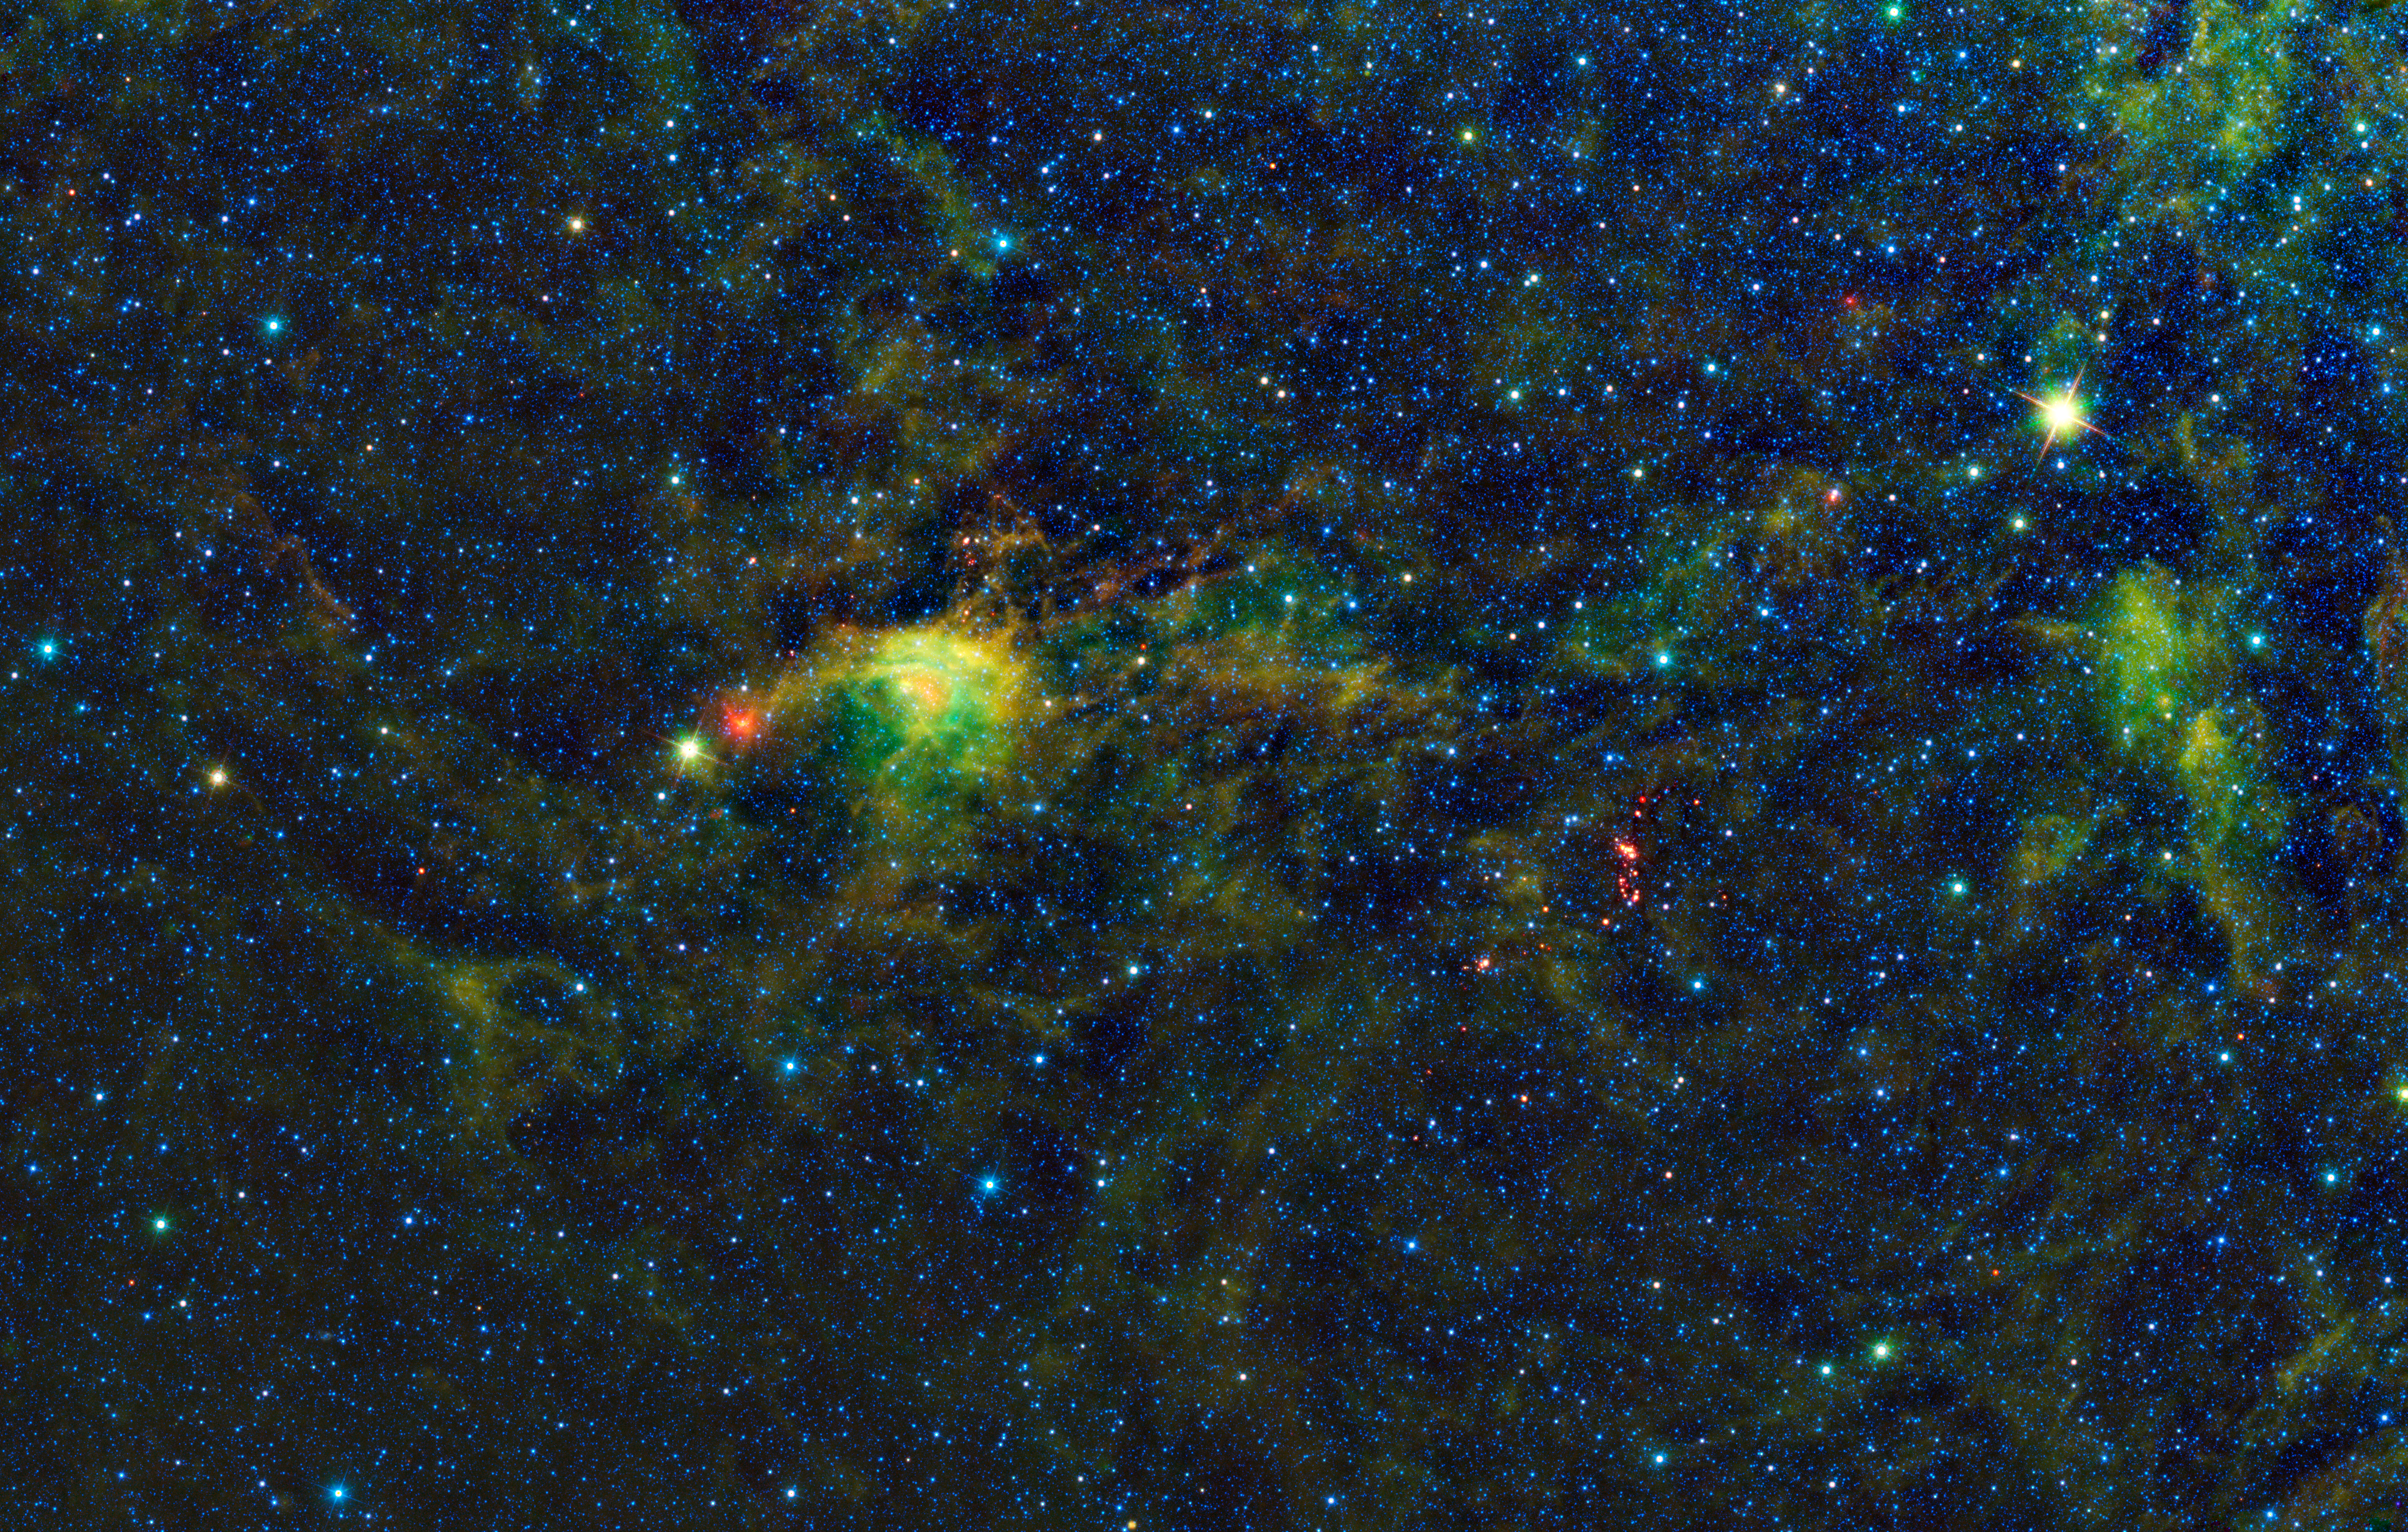

Star Formation in the Circinus Molecular Cloud Complex

The Wide-Field Infrared Survey Explorer, or WISE, has uncovered a striking population of young stellar objects in a complex of dense, dark clouds in the southern constellation of Circinus. This mosaic from WISE covers an area on the sky so large that it could contain a grid of 11 by 7 full moons. The cloud itself is some 2,280 light-years away and spans more than 180 light-years across.

When an interstellar cloud becomes dense and cool enough, molecules can form in it, so astronomers call these molecular clouds. Molecular clouds are where stars first form, and astronomers study them hoping to learn about the earliest stages in the lives of stars. These clouds are so dense that the dust within blocks visible wavelengths of light. Telescopes that see visible light only detect ghostly dark patches in the sky, called dark nebulae. The infrared vision of WISE was able to pierce through the cloud and see the light of the dust itself and newly forming stars within.

The colors used in this image represent specific wavelengths of infrared light. Blue and cyan represent light emitted at wavelengths of 3.4 and 4.6 microns, which is predominantly from stars. Green and red represent light from 12 and 22 microns, respectively, which is mostly emitted by dust.

In the western part of the cloud (right of the image center) there is a prominent cluster of red-colored sources. This is light coming from large amounts of warm, concentrated dust. These are what astronomers call young stellar objects, stars so new that they have yet to begin nuclear fusion in their cores and are enveloped by cocoons of dust. These young stars also power large-scale outflows of gas that are detected by radio telescopes. As these young stars develop, they will emerge from their cocoons and begin to light up their surroundings, making the Circinus cloud shine in visible light.

Also in this image: the brightest star in the upper-right is IRAS 14484-6152, a giant star rich in carbon. The red object to the east (left) of the brightest nebulosity is an O-type star. It derives its red color from the surrounding dust, which is being heated by this massive star.

JPL manages the Wide-field Infrared Survey Explorer for NASA’s Science Mission Directorate, Washington. The principal investigator, Edward Wright, is at UCLA. The mission was competitively selected under NASA’s Explorers Program managed by the Goddard Space Flight Center, Greenbelt, Md. The science instrument was built by the Space Dynamics Laboratory, Logan, Utah, and the spacecraft was built by Ball Aerospace & Technologies Corp., Boulder, Colo. Science operations and data processing take place at the Infrared Processing and Analysis Center at the California Institute of Technology in Pasadena. Caltech manages JPL for NASA.

Credit: NASA/JPL-Caltech/UCLA